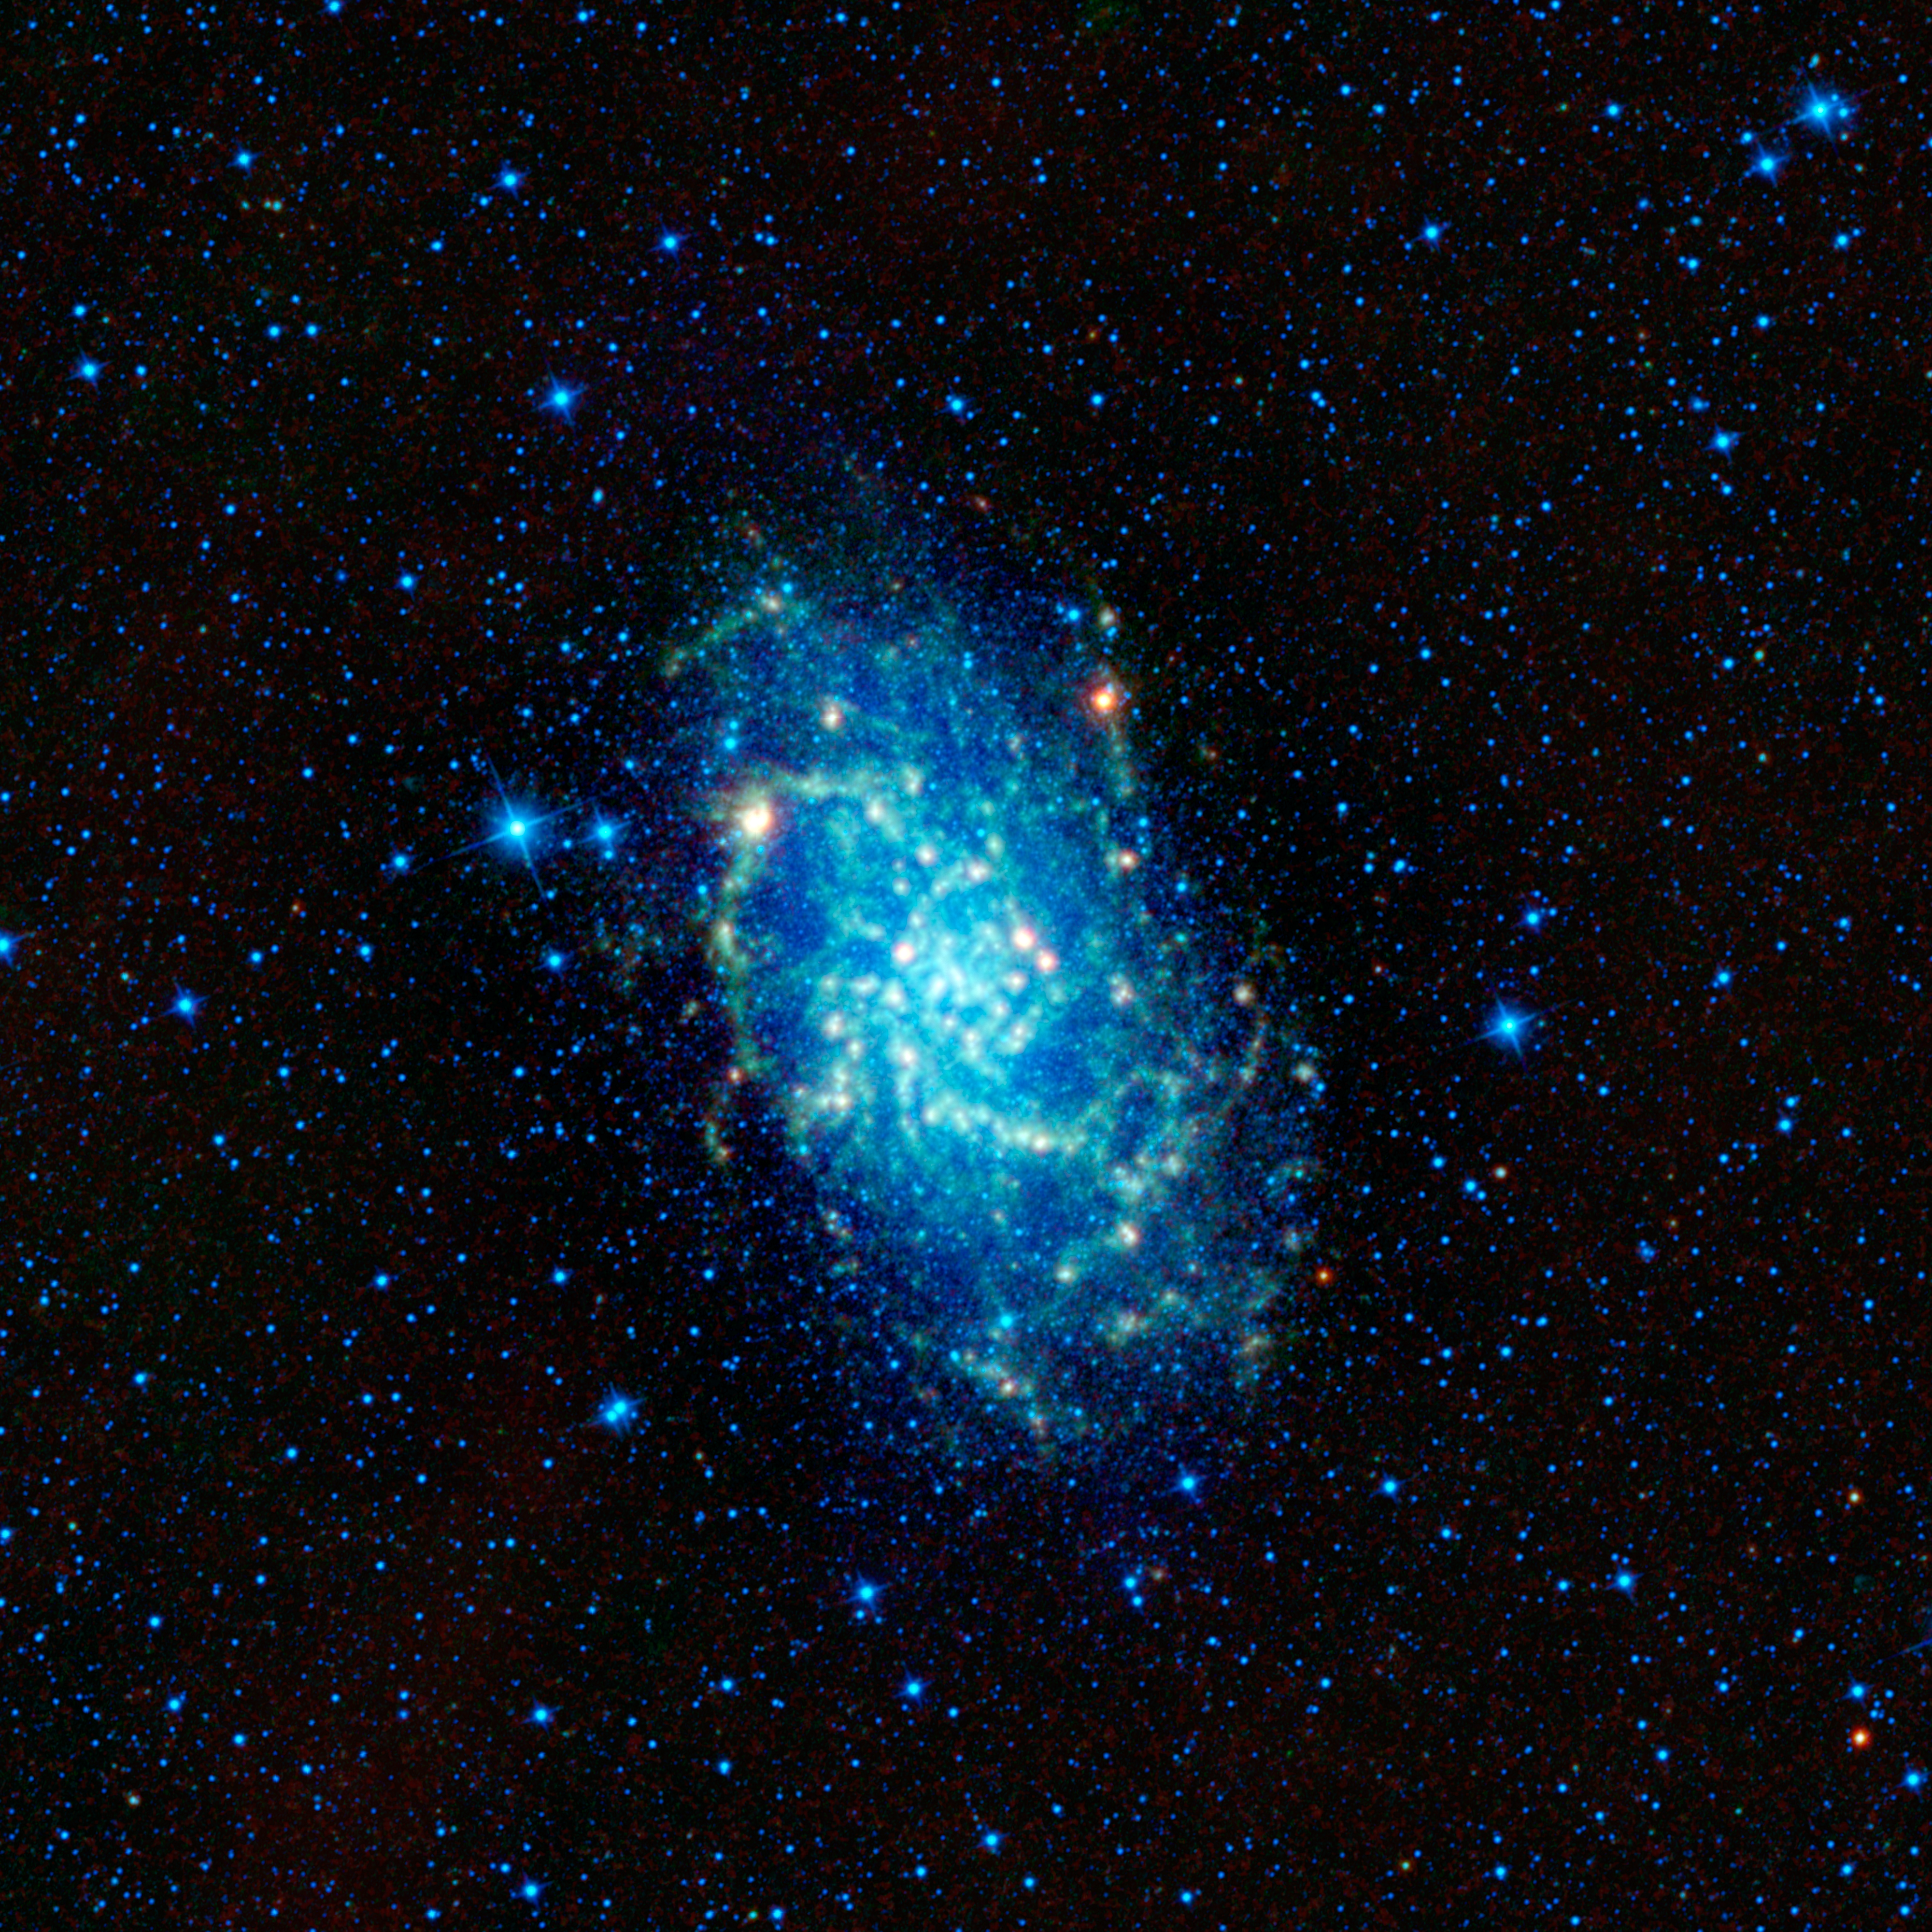

WISE Spies a Galactic Neighbor

This image captured by NASA’s Wide-field Infrared Survey Explorer, or WISE, shows of one of our closest neighboring galaxies, Messier 33. Also named the Triangulum galaxy (after the constellation it’s found in), M33 is one of largest members in our small neighborhood of galaxies — the Local Group. The Local Group consists of about 30 galaxies that are gravitationally bound and travel together through the universe. M33 is the third largest member of the Local Group, dwarfed only by the Andromeda galaxy (M31) and our very own home galaxy, the Milky Way.

M33 is extremely close as far as galaxies go, residing only 3 million light-years away. Its proximity, along with it being conveniently tilted towards Earth (about 54 degrees to the line of sight), make it very easy for astronomers to study in detail. The infrared images that WISE produces contribute to astronomers’ overall understanding of a variety of processes happening in the galaxy. Areas in the spiral arms that are hidden behind dust in visible light shine through brightly in infrared light, showing where clouds of cool gas are concentrated. Star-forming regions are easy to spot in infrared (green and red areas in this image). Notice that there isn’t a lot of star formation occurring near the center of M33. It would be difficult to deduce this lack of activity in the core by only looking a visible-light image, where the core appears to be the brightest feature. This infrared image also shows that the galaxy is surprisingly bigger than it appears in visible light. The cold dust seen by WISE extends much further out from the core than anticipated.

The bright yellow-orange ‘blobs’ scattered throughout M33 are areas where stars are forming at an especially intense rate. The largest one in the spiral arm to the upper left has its own name, NGC 604. It’s an “H II” region — an area of gas that is being heated and ionized by powerful young stars recently born inside of it. The Orion nebula is an example of a nearby H II region within our own Milky Way galaxy. NGC 604, however, is the largest such region in the entire Local Group of galaxies. It is over 40 times larger than the Orion nebula and much brighter. If NGC 604 were at the same distance from Earth as the Orion nebula, it would be the brightest object in the night sky (besides the moon) M33 is over 50,000 light years across (about half the size of the Milky Way). Because it is so close it appears quite large to us, covering a piece of sky nearly four times bigger than the full moon. Its relatively low surface brightness makes it difficult for human eyes to see, however. Even so, under exceptionally dark skies it can be seen with the unaided eye, making it one of the farthest objects visible without a telescope.

These images were made from observations by all four infrared detectors aboard WISE. Blue and cyan, or blue-green, represent infrared light at wavelengths of 3.4 and 4.6 microns, which is primarily light from stars. Green and red represent light at 12 and 22 microns, which is primarily light emitted from warm dust.

JPL manages the Wide-field Infrared Survey Explorer for NASA’s Science Mission Directorate, Washington. The principal investigator, Edward Wright, is at UCLA. The mission was competitively selected under NASA’s Explorers Program managed by the Goddard Space Flight Center, Greenbelt, Md. The science instrument was built by the Space Dynamics Laboratory, Logan, Utah, and the spacecraft was built by Ball Aerospace & Technologies Corp., Boulder, Colo. Science operations and data processing take place at the Infrared Processing and Analysis Center at the California Institute of Technology in Pasadena. Caltech manages JPL for NASA.

Credit: NASA/JPL-Caltech/UCLA